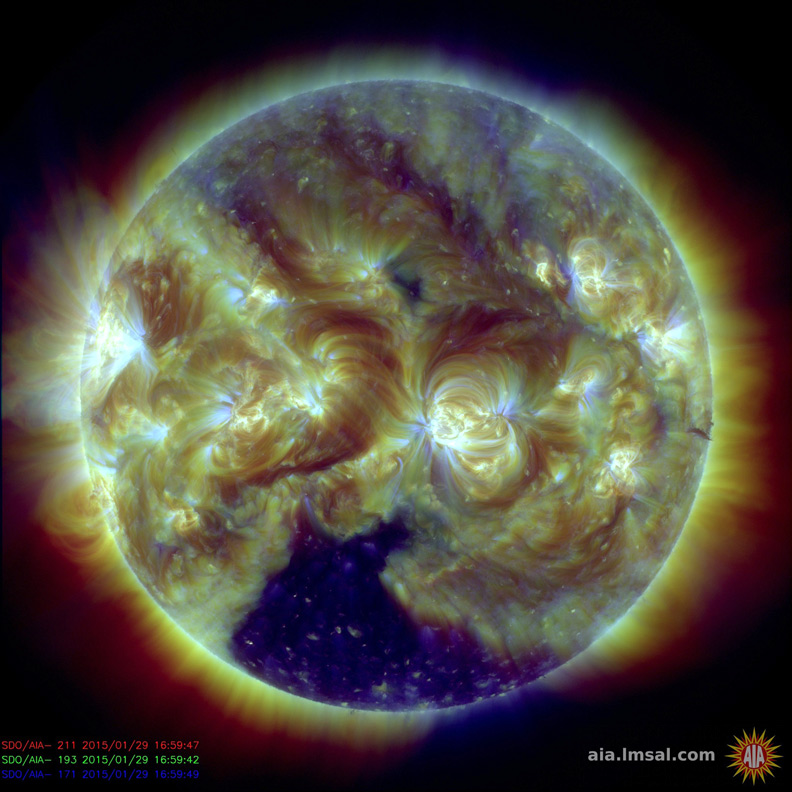

Substantial Coronal Hole

A large, dark coronal hole at the bottom of the Sun has been the most dominant feature this week (Jan. 29, 2014). Coronal hole are areas where the Sun’s magnetic field is open ended and where high-speed solar wind streams into space. The area appears darker there because there is less material being imaged in this combination of threes wavelength of extreme ultraviolet. At its widest point, the hole extends about half way across of the Sun, close to 50 times the size of Earth.

SDO is managed by NASA’s Goddard Space Flight Center, Greenbelt, Maryland, for NASA’s Science Mission Directorate, Washington. Its Atmosphere Imaging Assembly was built by the Lockheed Martin Solar Astrophysics Laboratory (LMSAL), Palo Alto, California.

Credit: NASA/GSFC/Solar Dynamics Observatory